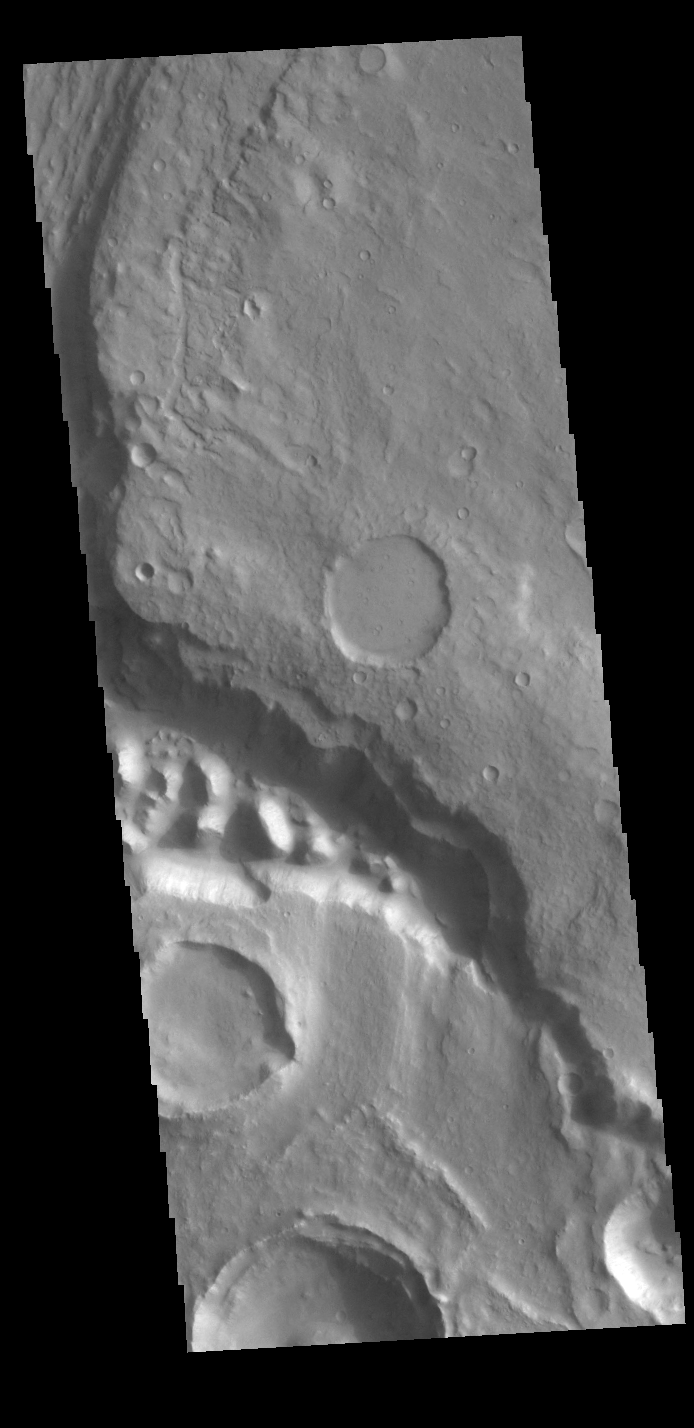

Maja Valles Tributary

Today’s VIS image shows part of Maja Valles, a large channel system in Lunae Planum. The main part of the channel is visible at the upper left in this image. The lower part of the image is located within an old crater called Stege Crater. The channel in the central part of the image is flowing along the inner rim of the crater and into the main Maja Valles channel just off the image to the left. Maja Valles in 1600 km (1000 miles) long. Like most outflow channels in the region, Maja Valles arises from Valles Marineris and drains into Chryse Planitia. Maja Valles starts in Juventae Chasma.

Credit: NASA/JPL-Caltech/ASU